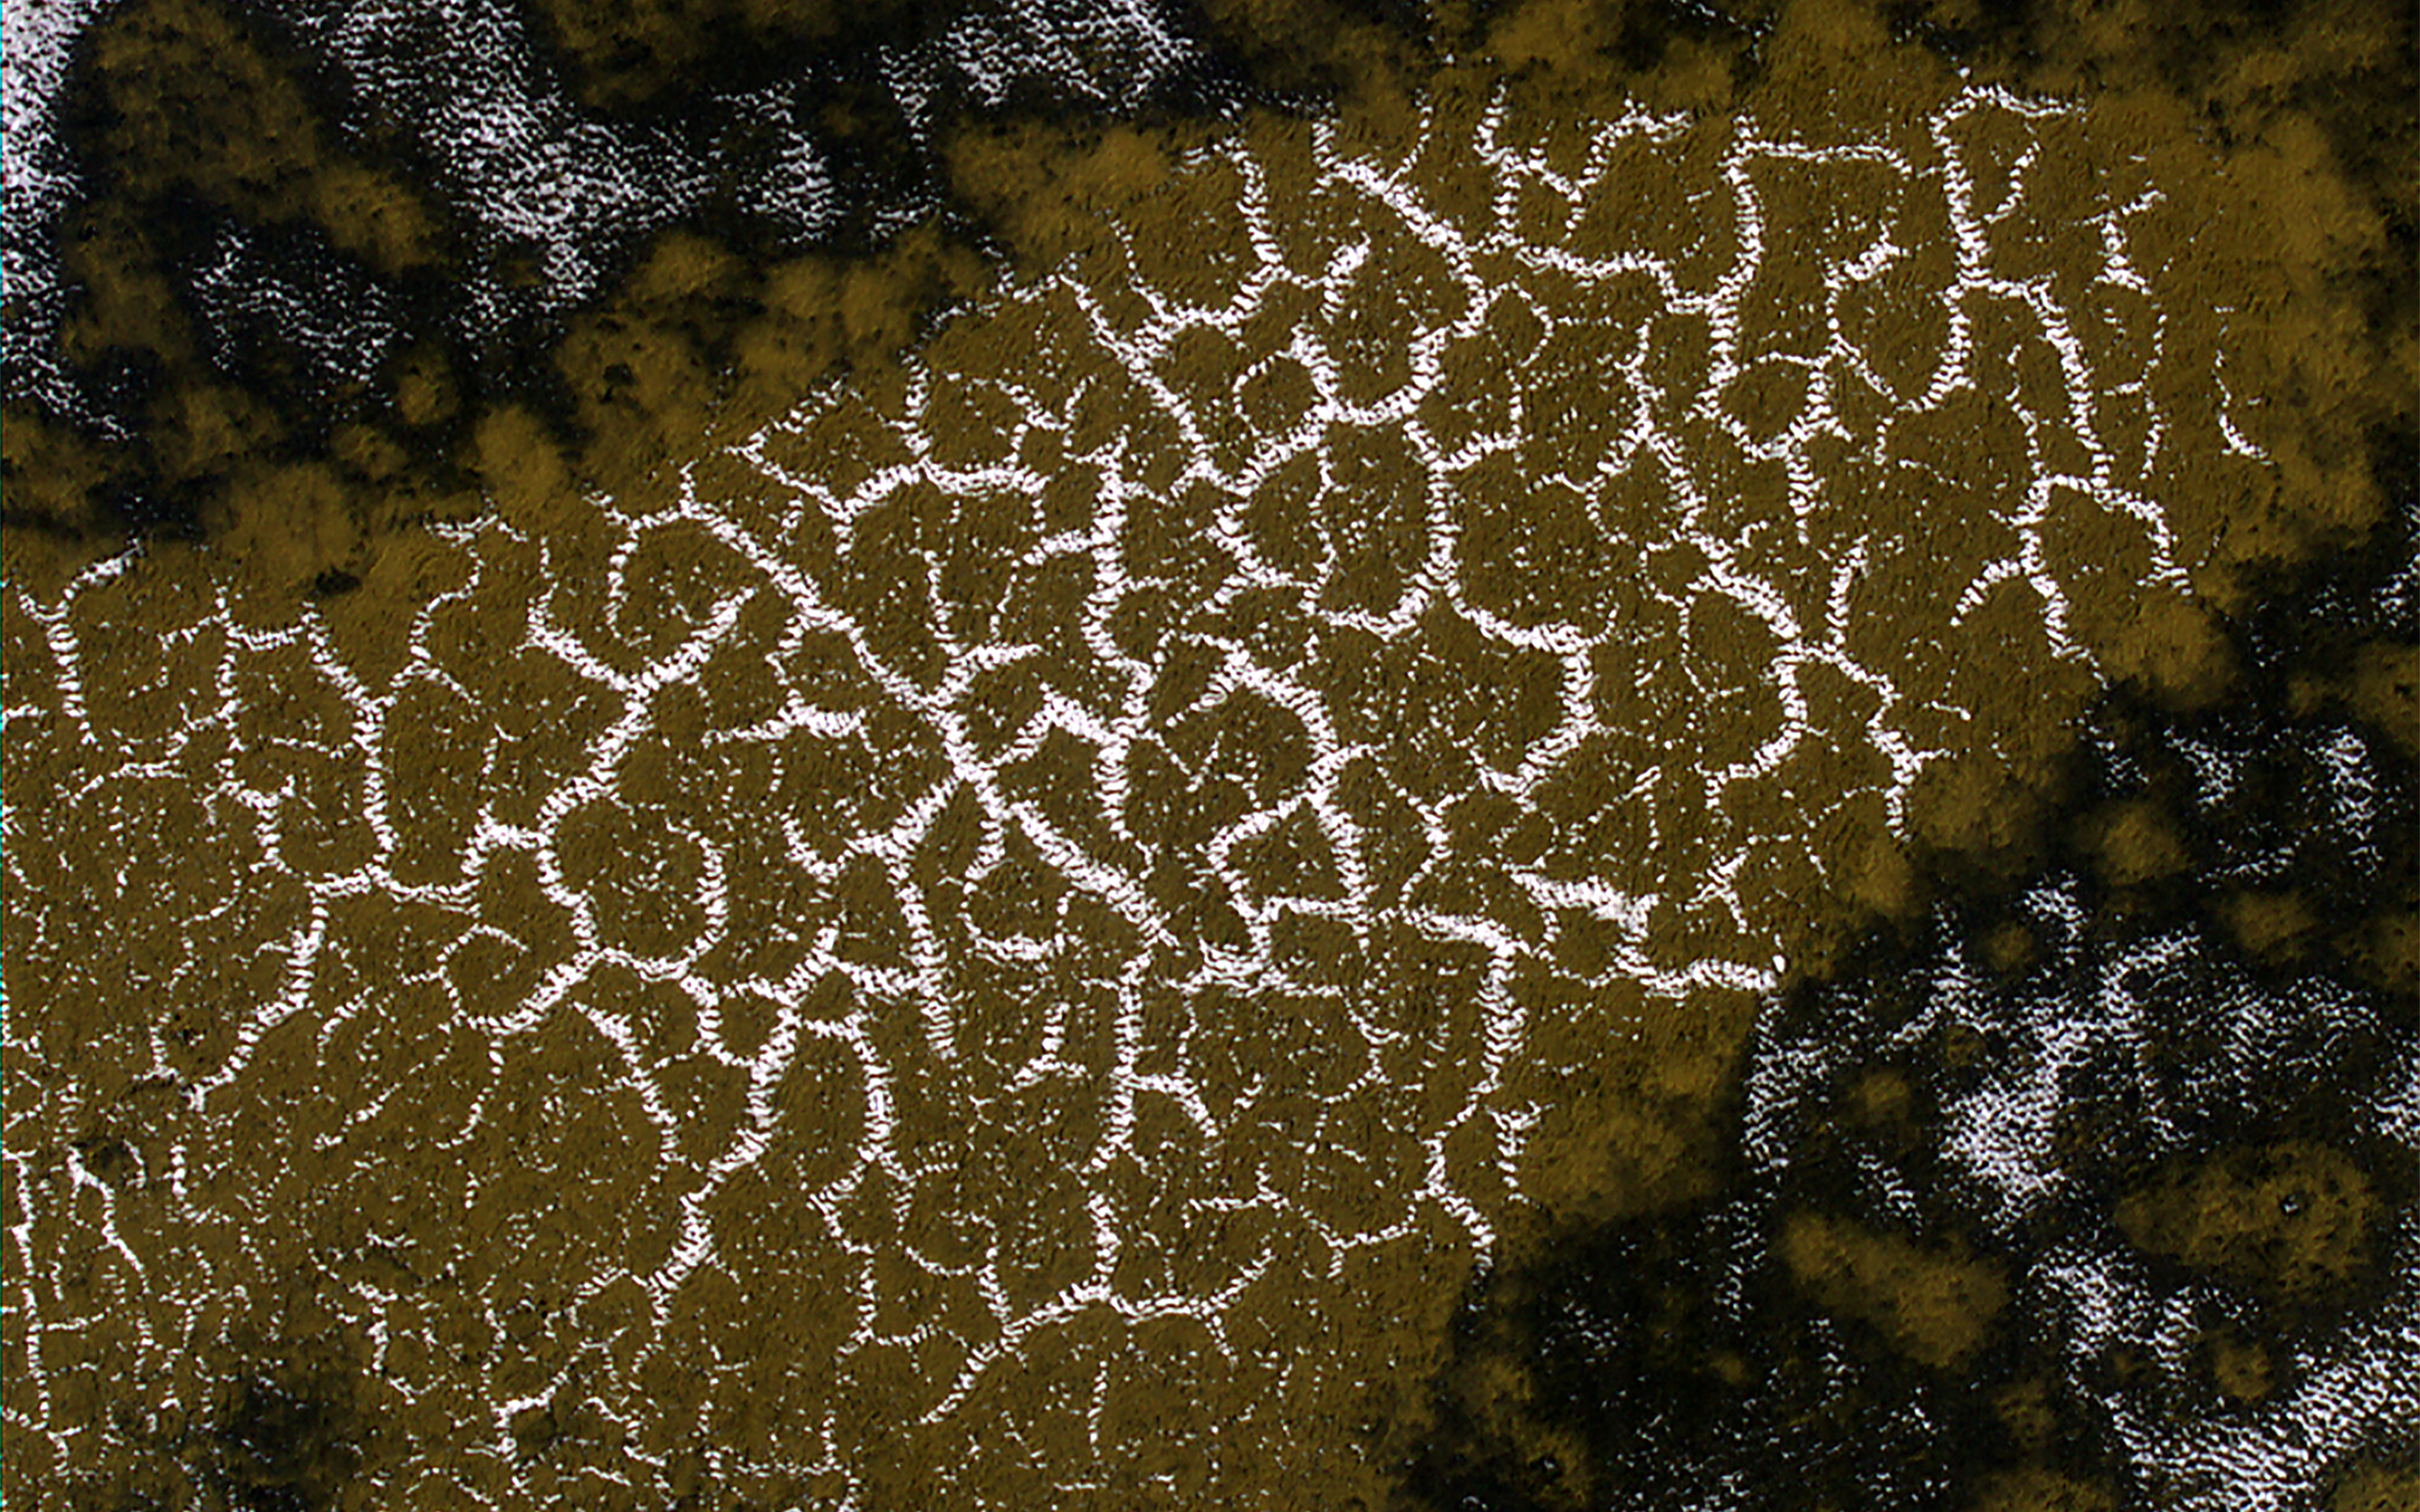

Defrosting Dunes

This image shows a field of sand dunes in the Martian springtime while the seasonal carbon dioxide frost is sublimating into the air. This sublimation process is not at all uniform, instead creating a pattern of dark spots.

In addition, the inter-dune areas are also striking, with bright frost persisting in the troughs of polygons. Our enhanced-color cutout is centered on a brownish-colored inter-dune area.

The map is projected here at a scale of 50 centimeters (19.7 inches) per pixel. (The original image scale is 50.7 centimeters [20.0 inches] per pixel [with 2 x 2 binning]; objects on the order of 152 centimeters [59.8 inches] across are resolved.) North is up.

The University of Arizona, in Tucson, operates HiRISE, which was built by Ball Aerospace & Technologies Corp., in Boulder, Colorado. NASA’s Jet Propulsion Laboratory, a division of Caltech in Pasadena, California, manages the Mars Reconnaissance Orbiter Project for NASA’s Science Mission Directorate, Washington.

Credit: NASA/JPL-Caltech/University of Arizona